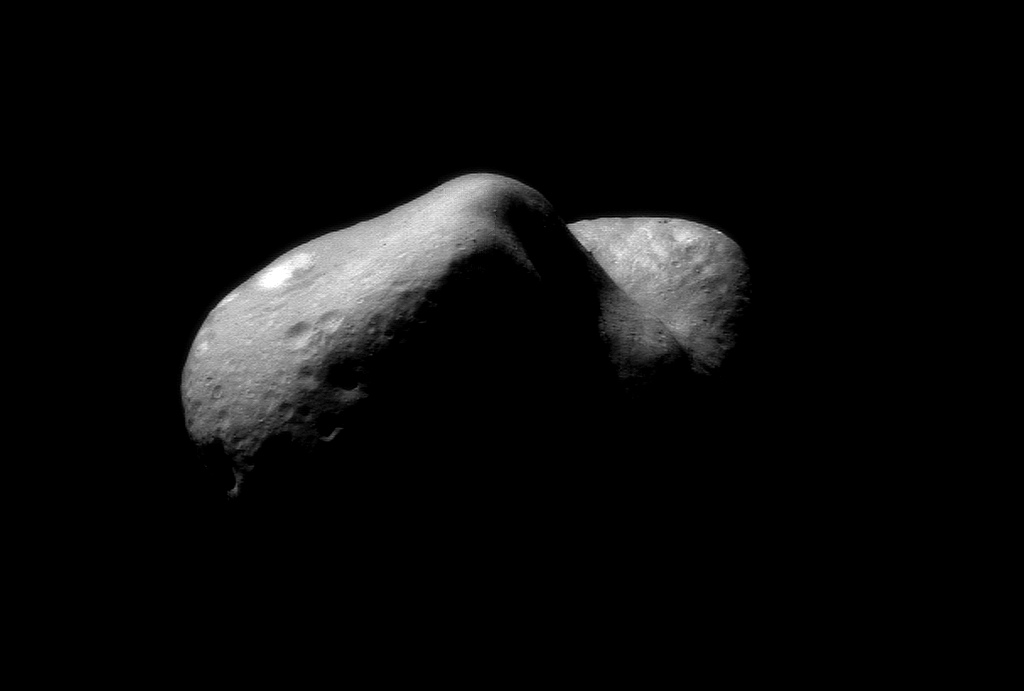

Over Eros’ Horizon

This incredible picture of Eros, taken on February 14, 2000, shows the view looking from one end of the asteroid across the gouge on its underside and toward the opposite end. In this mosaic, constructed from two images taken after the NEAR spacecraft was inserted into orbit, features as small as 120 feet (35 meters) across can be seen. House-sized boulders are present in several places; one lies on the edge of the giant crater separating the two ends of the asteroid. A bright patch is visible on the asteroid in the top left-hand part of this image, and shallow troughs can be see just below this patch. The troughs run parallel to the asteroid’s long dimension.

Built and managed by The Johns Hopkins University Applied Physics Laboratory, Laurel, Maryland, NEAR was the first spacecraft launched in NASA’s Discovery Program of low-cost, small-scale planetary missions. See the NEAR web page at http://near.jhuapl.edu/ for more details.

Credit: NASA/JPL/JHUAPL